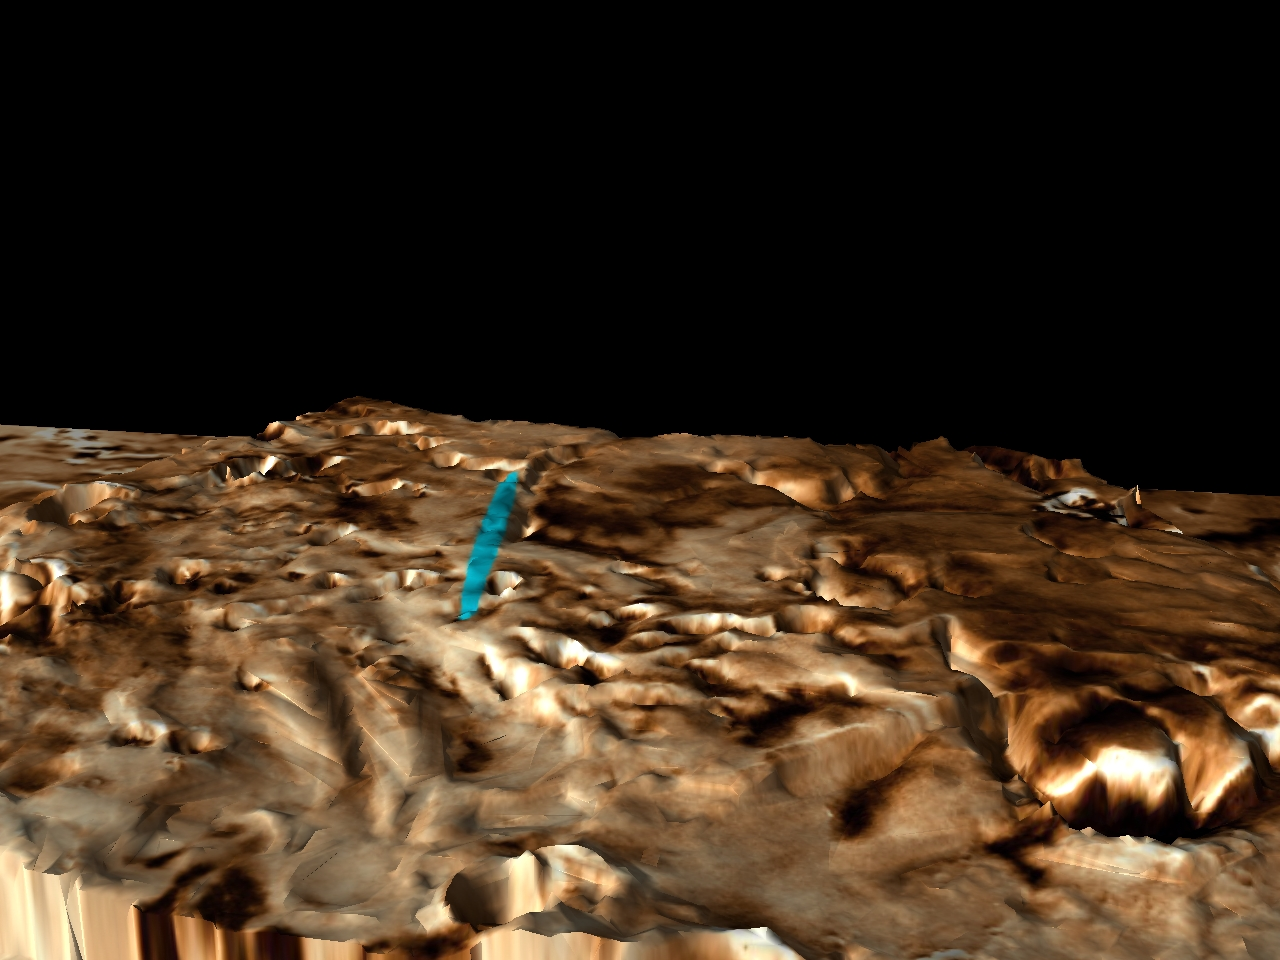

Proposed Mars Polar Lander Landing Site (Perspective View 3)

This three-dimensional perspective view of the Martian polar layered terrain was created by combining Viking images with Mars Global Surveyor Mars Orbiter Laser Altimeter measurements of the height of the surface. A bright blue ellipse indicates the landing location of the landing site. The ellipse is 5 kilometers wide and 90 kilometers long. . The landing site is located at latitude 76 degrees South, longitude 195 degrees West.

Launched Jan. 3, Mars Polar Lander will set down gently on the Red Planet Dec. 3 for the start of a three-month mission to help scientists study the planet’s climate history. Polar Lander was launched toward a Colorado-sized area at about 75 degrees south latitude on Mars. Mission planners have been reviewing images and three-dimensional topographic measurements from NASA’s orbiting Mars Global Surveyor mission to pick a safe and scientifically interesting spot to land.

Piggybacking on the Polar Lander are two basketball-sized aeroshells containing the Deep Space 2 microprobes. Part of NASA’s New Millennium program, which tests risky new technologies for future science missions, these two grapefruit-sized penetrators will smash into Mars at about 400 mph and search for signs of water ice about 3 feet below the surface.

Mars Polar Lander and its companion mission, the Mars Climate Orbiter, make up the second wave of spacecraft in the long-term Mars Surveyor Program, which is managed by the Jet Propulsion Laboratory for NASA’s Office of Space Science. JPL’s industrial partner in the development and operation of the Mars Global Surveyor, Polar Lander, and Climate Orbiter spacecraft is Lockheed Martin Astronautics, Denver, CO. JPL is a division of the California Institute of Technology, Pasadena, CA.

Credit: NASA/JPL